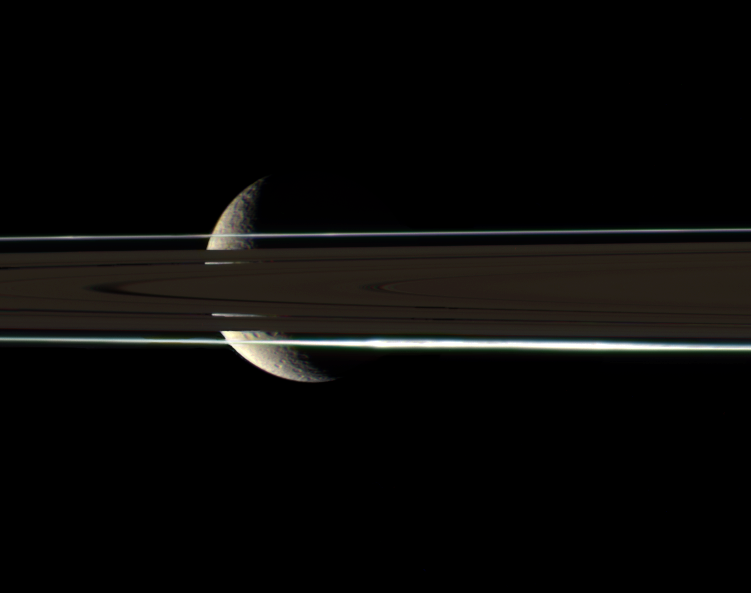

Coy Rhea

The rings cannot hide the ragged, icy crescent of Rhea, here imaged in color by the Cassini spacecraft. The second-largest moon of Saturn shines brightly through gaps in the rings.

Rhea (1,528 kilometers, or 949 miles across) lies beyond the dim, unlit side of the rings. A diffuse clump of material lies in the F ring, on the side nearest to Cassini.

Images taken using red, green and blue spectral filters were combined to create this natural color view, which approximates the scene as it might appear to human eyes. The view was acquired with the Cassini spacecraft narrow-angle camera on July 1, 2006 at a distance of approximately 1.2 million kilometers (700,000 miles) from Rhea and at a Sun-Rhea-spacecraft, or phase, angle of 118 degrees. Image scale is 7 kilometers (4 miles) per pixel.

The Cassini-Huygens mission is a cooperative project of NASA, the European Space Agency and the Italian Space Agency. The Jet Propulsion Laboratory, a division of the California Institute of Technology in Pasadena, manages the mission for NASA’s Science Mission Directorate, Washington, D.C. The Cassini orbiter and its two onboard cameras were designed, developed and assembled at JPL. The imaging operations center is based at the Space Science Institute in Boulder, Colo.

Credit: NASA/JPL/Space Science Institute